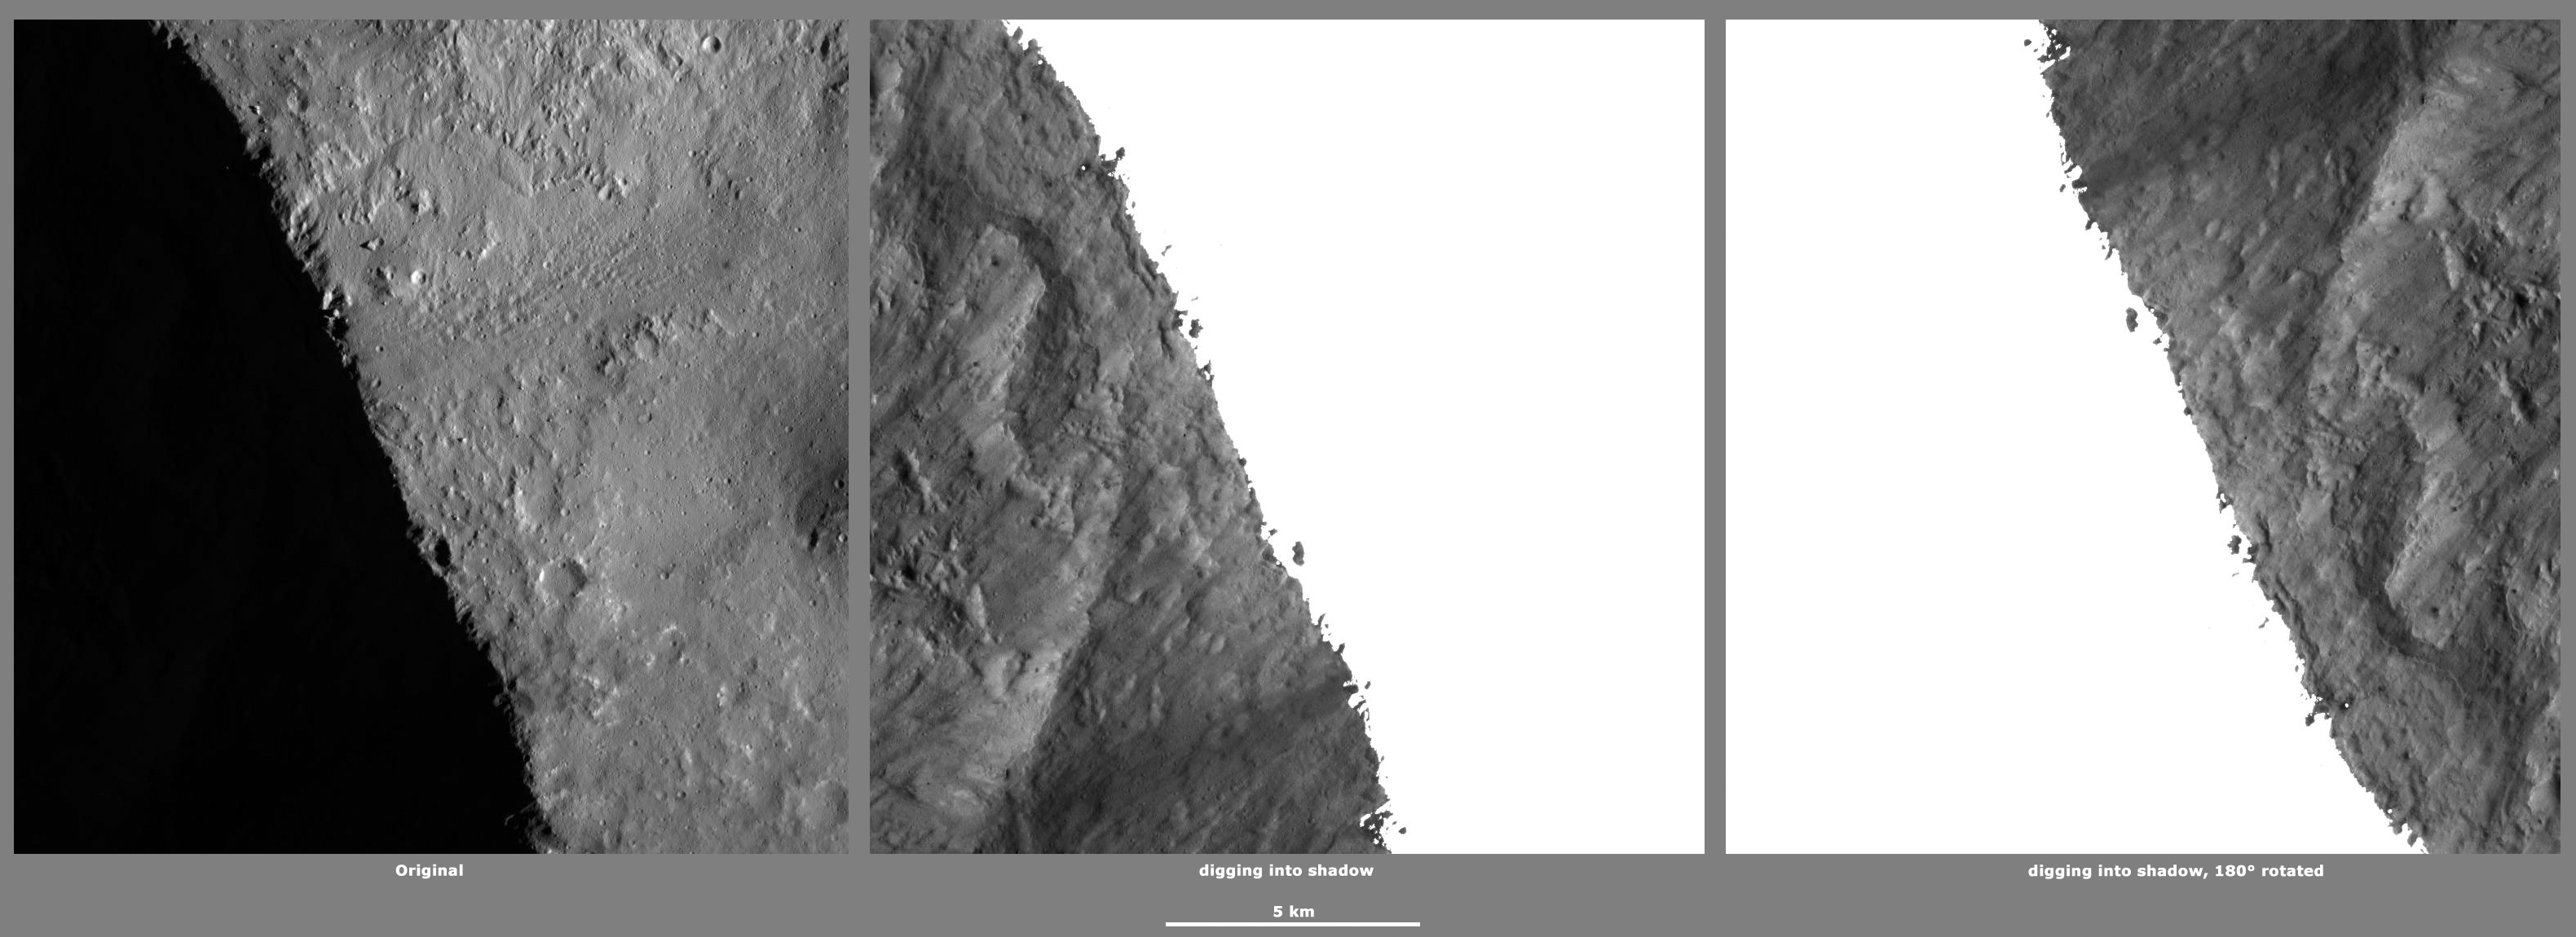

Revealing Shadows 4

These Dawn framing camera (FC) images of Vesta demonstrate a special analytical technique, which results in shadowed areas of Vesta’s surface becoming illuminated. These shadowed areas are usually in the interiors of craters. In this technique reflected light from crater walls, which are lit by the sun, is used to peer into the shadowed areas, which are not lit by the sun. The reflected light that scatters into the shadows is very faint. But, the superb dynamic range of the framing camera detector results in the enhancement of this weak signal. Thus, the surface in the shadowed areas is illuminated by reflected light from the surrounding topography. The left image shows the crater with a shadowed interior and the center image shows the illuminated shadowed interior. Interestingly, the light reflected into the shadowed area has a different geometry, which results in concave features like craters looking more like convex blisters. The illuminated image is rotated by 180 degrees in order to adjust for this effect. In the illuminated, rotated image small craters and streak features resulting from slumping can be seen. Small ridges and blocks of material, probably formed by movement of material towards the center of the crater, are visible in the illuminated image.

The original image is located in Vesta’s Marcia quadrangle, in Vesta’s northern hemisphere. NASA’s Dawn spacecraft obtained this image with its framing camera on Jan 11, 2012. This image was taken through the camera’s clear filter. The distance to the surface of Vesta is 272 kilometers (169 miles) and the image has a resolution of about 16 meters (53 feet) per pixel. This image was acquired during the LAMO (low-altitude mapping orbit) phase of the mission.

The Dawn mission to Vesta and Ceres is managed by NASA’s Jet Propulsion Laboratory, a division of the California Institute of Technology in Pasadena, for NASA’s Science Mission Directorate, Washington D.C. UCLA is responsible for overall Dawn mission science. The Dawn framing cameras have been developed and built under the leadership of the Max Planck Institute for Solar System Research, Katlenburg-Lindau, Germany, with significant contributions by DLR German Aerospace Center, Institute of Planetary Research, Berlin, and in coordination with the Institute of Computer and Communication Network Engineering, Braunschweig. The framing camera project is funded by the Max Planck Society, DLR, and NASA/JPL.

Credit: NASA/JPL-Caltech/UCLA/MPS/DLR/IDA